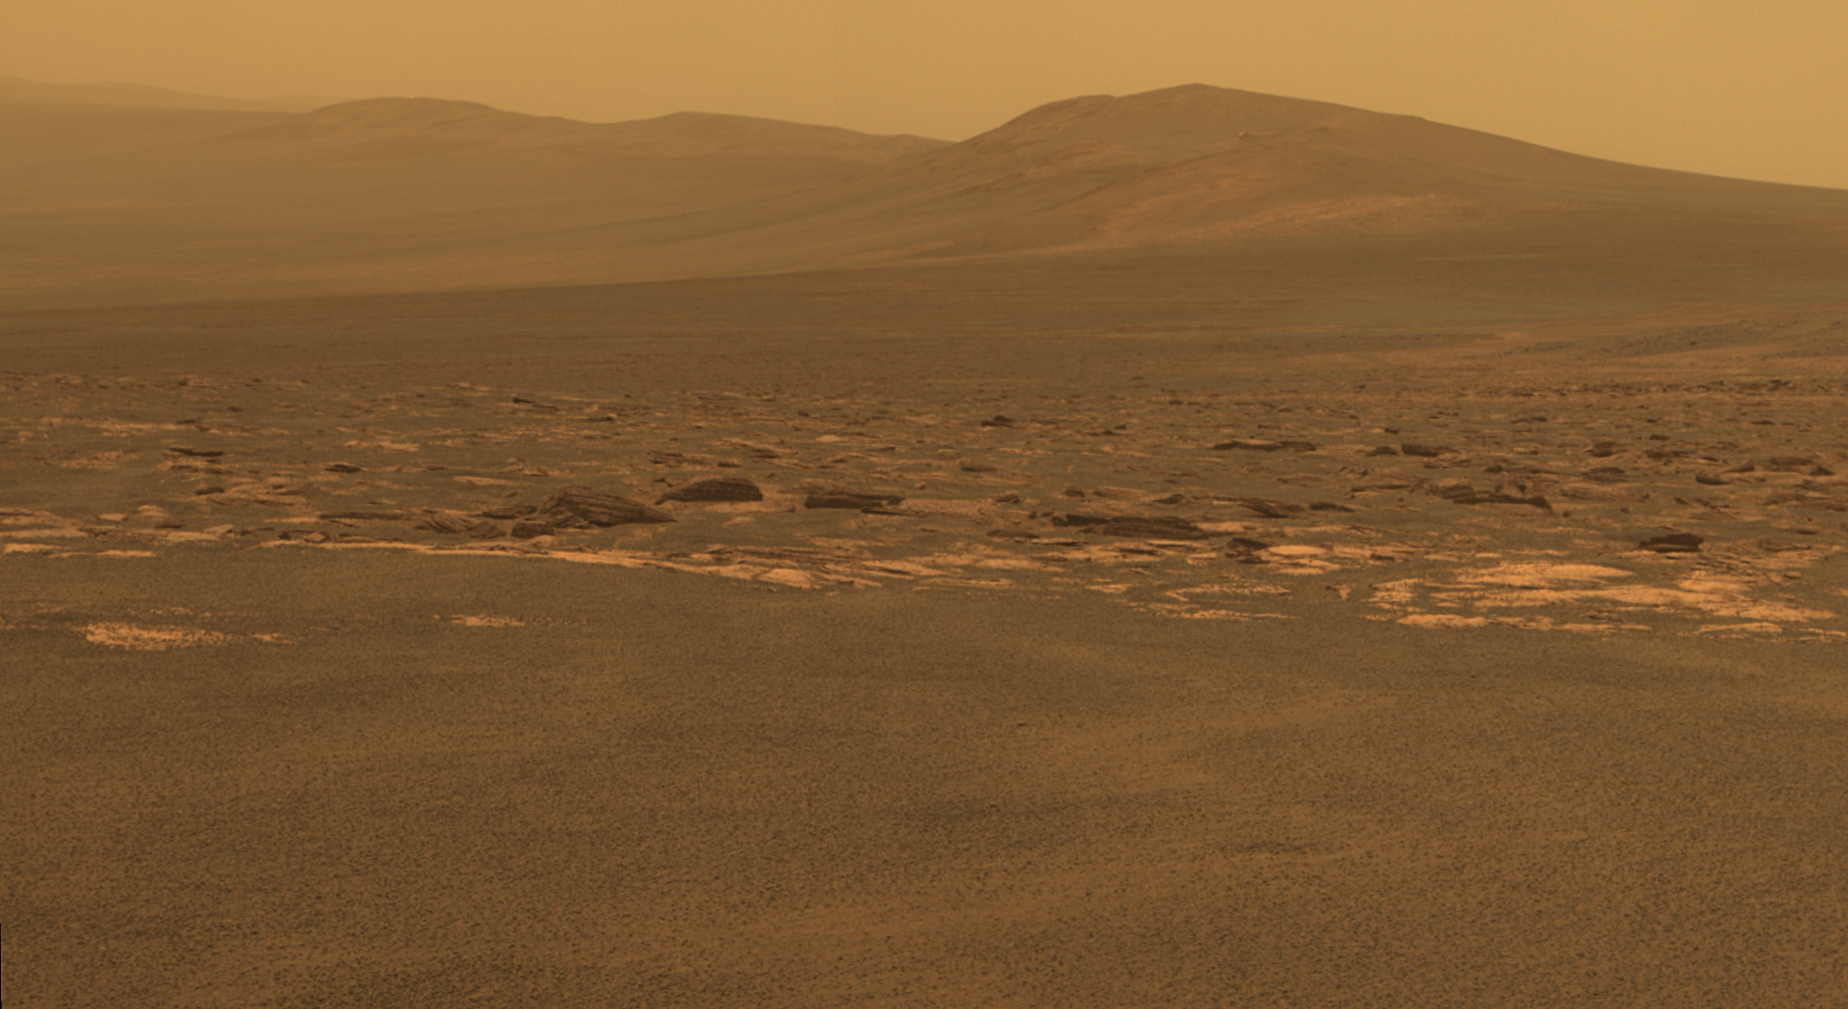

West Rim of Endeavour Crater on Mars

A portion of the west rim of Endeavour crater sweeps southward in this color view from NASA’s Mars Exploration Rover Opportunity. This crater — with a diameter of about 14 miles (22 kilometers) — is more than 25 times wider than any that Opportunity has previously approached during the rover’s 90 months on Mars.

This view combines exposures taken by Opportunity’s panoramic camera (Pancam) on the 2,678th Martian day, or sol, of the rover’s work on Mars (Aug. 6, 2011) before driving on that sol. The subsequent Sol 2678 drive covered 246 feet (75.26 meters), more than half of the remaining distance to the rim of the crater. Opportunity arrived at the rim during its next drive, on Sol 2681 (Aug. 9, 2011).

Endeavour crater has been the rover team’s destination for Opportunity since the rover finished exploring Victoria crater in August 2008. Endeavour offers access to older geological deposits than any Opportunity has seen before.

The closest of the distant ridges visible along the Endeavour rim is informally named “Solander Point.” Opportunity may investigate that area in the future. The rover’s first destination on the rim, called “Spirit Point” in tribute to Opportunity’s now-inactive twin, Spirit, is to the left (north) of this scene.

The lighter-toned rocks closer to the rover in this view are similar to the rocks Opportunity has driven over for most of the mission. However, the darker-toned and rougher rocks just beyond that might be a different type for Opportunity to investigate.

The ground in the foreground is covered with iron-rich spherules, nicknamed “blueberries,” which Opportunity has observed frequently since the first days after landing. They are about 0.2 inch (5 millimeters) or more in diameter.

This view combines images taken through three different Pancam filters admitting light with wavelengths centered at 753 nanometers (near infrared), 535 nanometers (green) and 432 nanometers (violet). This “natural color” is the rover team’s best estimate of what the scene would look like if humans were there and able to see it with their own eyes. Seams have been eliminated from the sky portion of the mosaic to better simulate the vista a person standing on Mars would see.

Credit: NASA/JPL-Caltech/Cornell/ASU